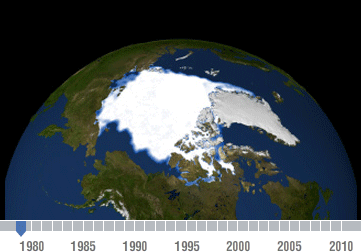

Declining Arctic Sea Ice: 1979-2010

Changes in Arctic sea ice are an indicator of climate change.

Observations from NASA satellites show that Arctic sea ice is now declining at a rate of 11.5 percent per decade, relative to the 1979 to 2000 average. Arctic sea ice reaches its minimum extent each September. This time series, based on satellite data, shows the annual Arctic sea ice minimum since 1979. The September 2010 extent was the third lowest in the satellite record. Among the NASA missions that help monitor Earth’s ice are the Gravity Recovery and Climate Experiment (GRACE), Terra and IceSat.

This time series was created by the NASA/Goddard Scientific Visualization Studio and adapted for NASA’s Global Climate Change website

Credit: NASA/Goddard